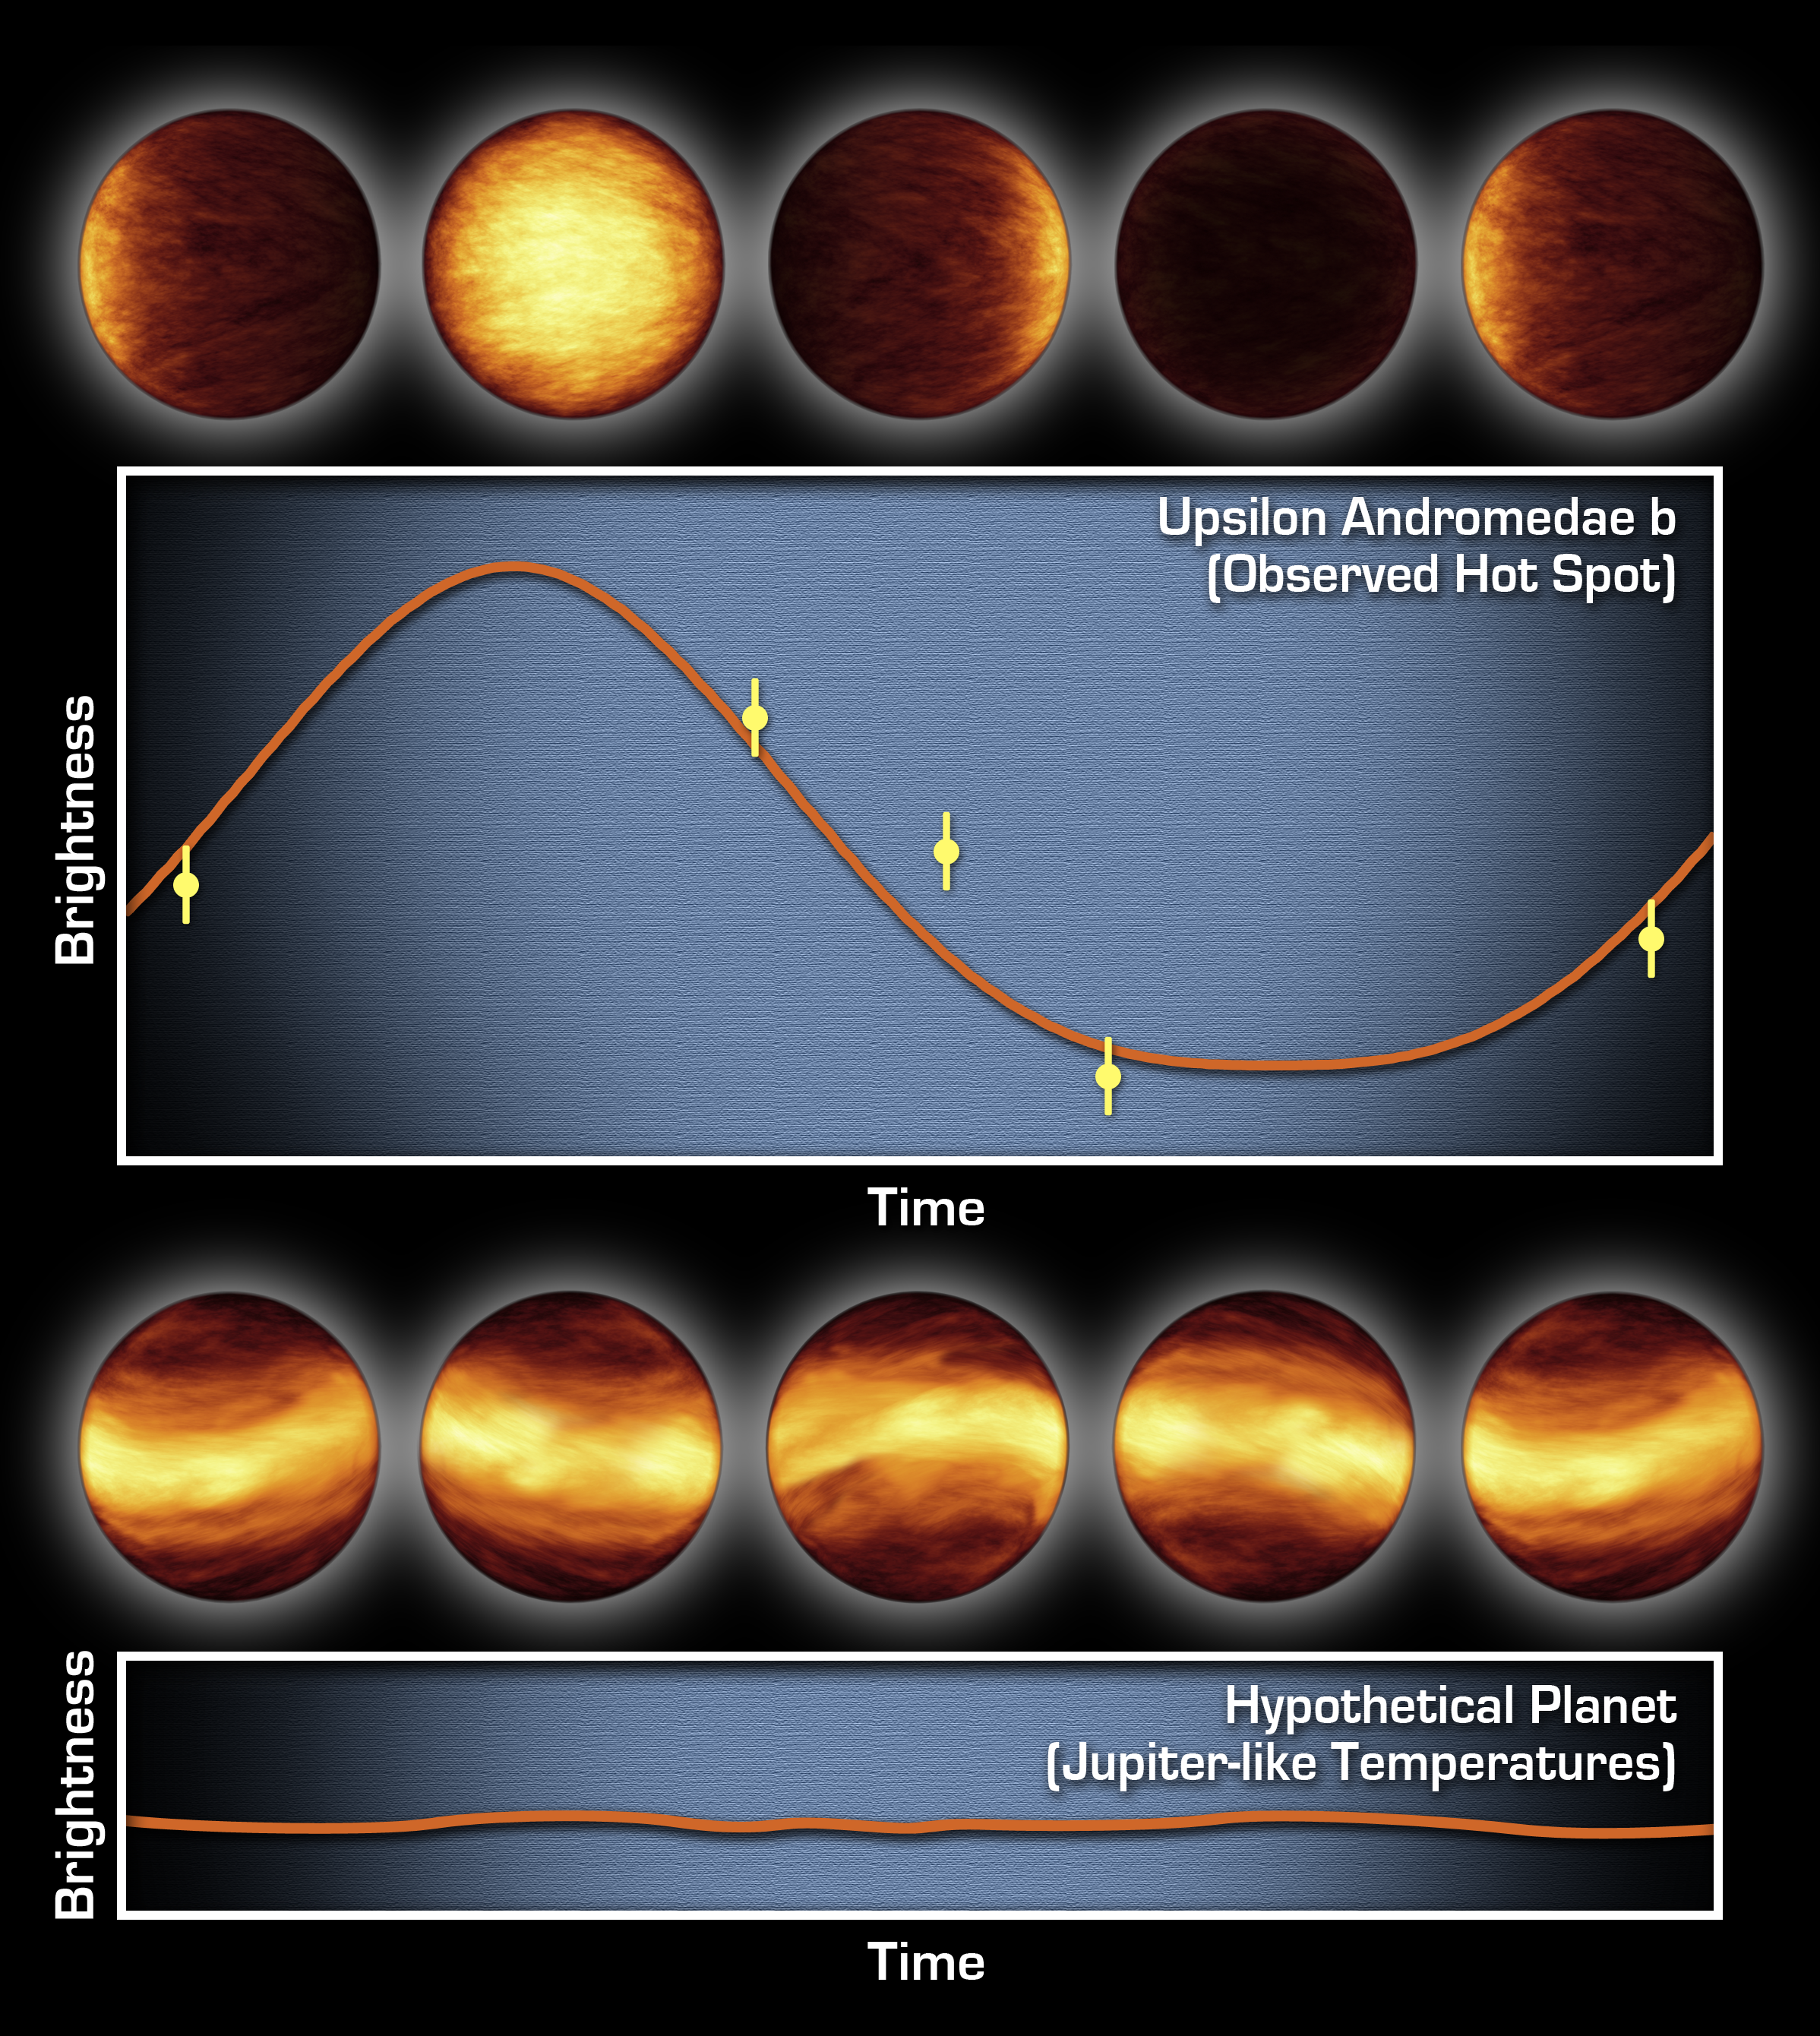

The Light and Dark Sides of a Distant Planet

Poster Version

The top graph consists of infrared data from NASA’s Spitzer Space Telescope. It tells astronomers that a distant planet, called Upsilon Andromedae b, always has a giant hot spot on the side that faces the star, while the other side is cold and dark. The artist’s concepts above the graph illustrate how the planet might look throughout its orbit if viewed up close with infrared eyes.

Spitzer was able to determine the difference in temperature between the two sides of this planet by measuring the planet’s infrared light, or heat, at five points during its 4.6-day-long trip around its star. The temperature rose and fell depending on which face, the sunlit or dark, was pointed toward Spitzer’s cameras. Those temperature oscillations are traced by the wavy orange curve. They indicate that Upsilon Andromedae b has an extreme range of temperatures across its surface, about 1,400 degrees Celsius (2,550 degrees Fahrenheit). This means that hot gas moving across the bright side of the planet cools off by the time it reaches the dark side.

The bottom graph and artist’s concepts represent what astronomers might have seen if the planet had bands of different temperatures girdling it, like Jupiter. Some astronomers had speculated that “hot-Jupiter” planets like Upsilon Andromedae b, which circle very closely around their stars, might resemble Jupiter in this way. If Upsilon Andromedae b had been like this, there would have been no difference between the average temperatures of the sunlit and dark sides to detect, and Spitzer’s data would have appeared as a flat line.

Credit: NASA/JPL-Caltech